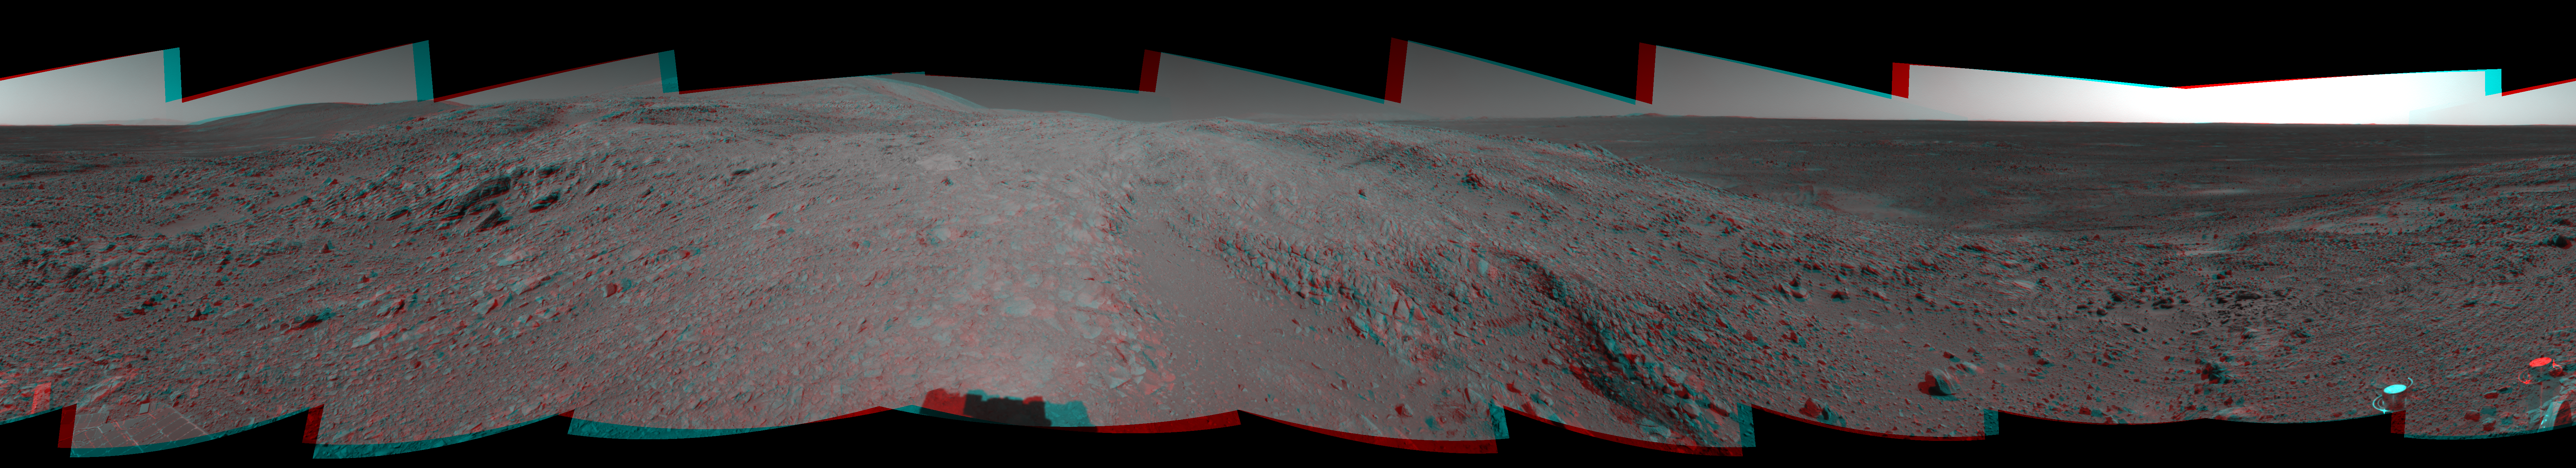

Spirit’s View of ‘Columbia Hills’ (3-D)

Figure 1

NASA’s Mars Exploration Rover Spirit looked up at the “Columbia Hills” from its location on the 265th martian day, or sol, of its mission (Sept. 30, 2004) and captured this 3-D view. This cropped mosaic image, presented here in a cylindrical-perspective projection with geometric seam correction, was taken by the rover’s navigation camera.

Figure 1 is the left-eye view of a stereo pair and Figure 2 is the right-eye view of a stereo pair.

Credit: NASA/JPL